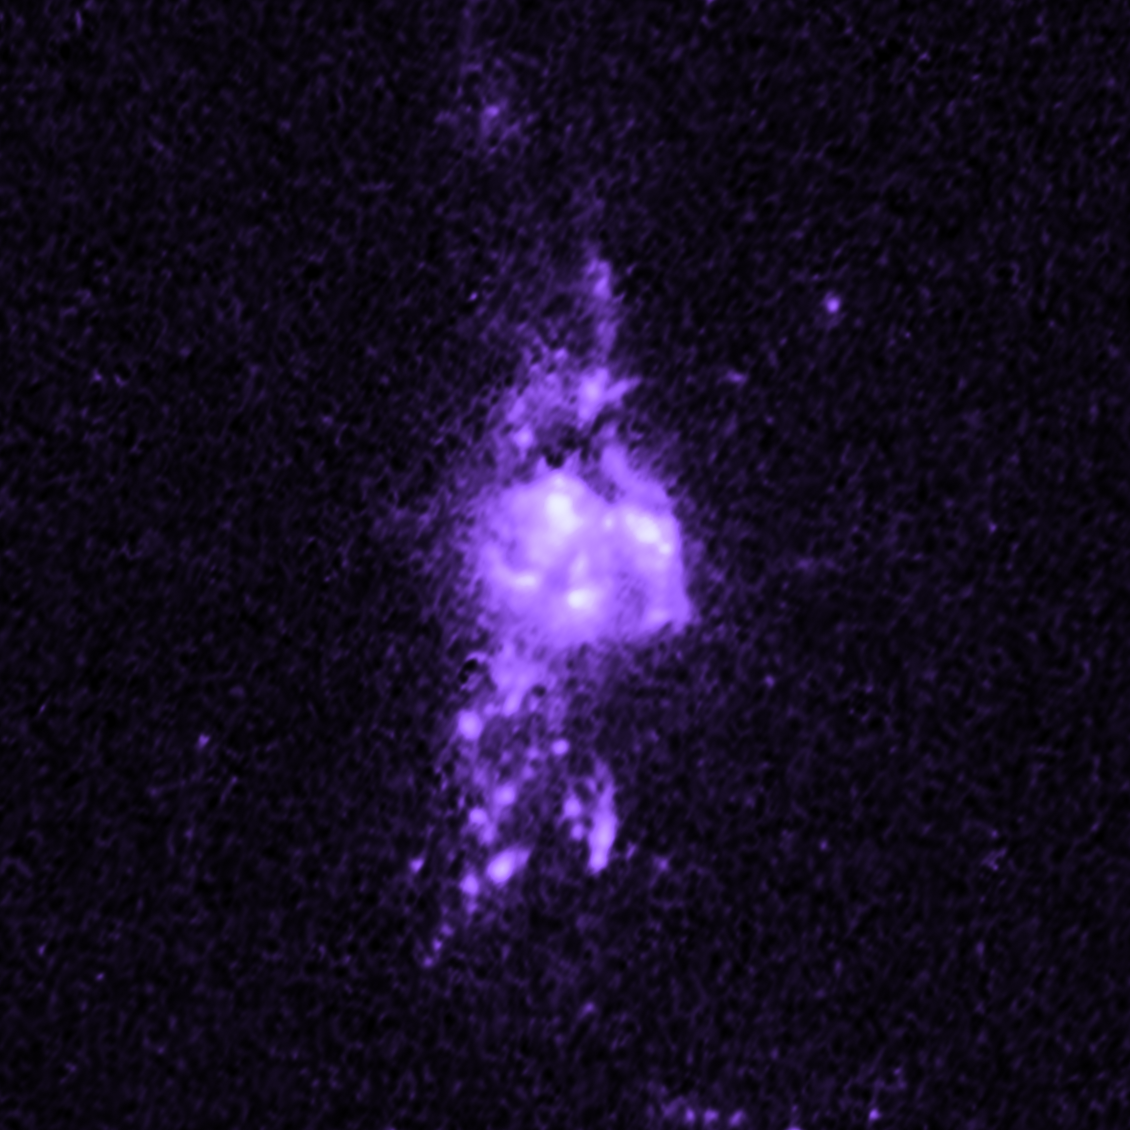

Galaxy MACS J1931

Object Name: MACS J1931
Object Description: Brightest Cluster Galaxies (BCG)
Instrument: HST/WFC3/UVIS

Compass and Scale Compass and Scale An astronomical image with a scale that shows how large an object is on the sky, a compass that shows how the object is oriented on the sky, and the filters with which the image was made.

Credit: NASA, ESA, M. Donahue (Michigan State University), and Y. Li (University of Michigan)